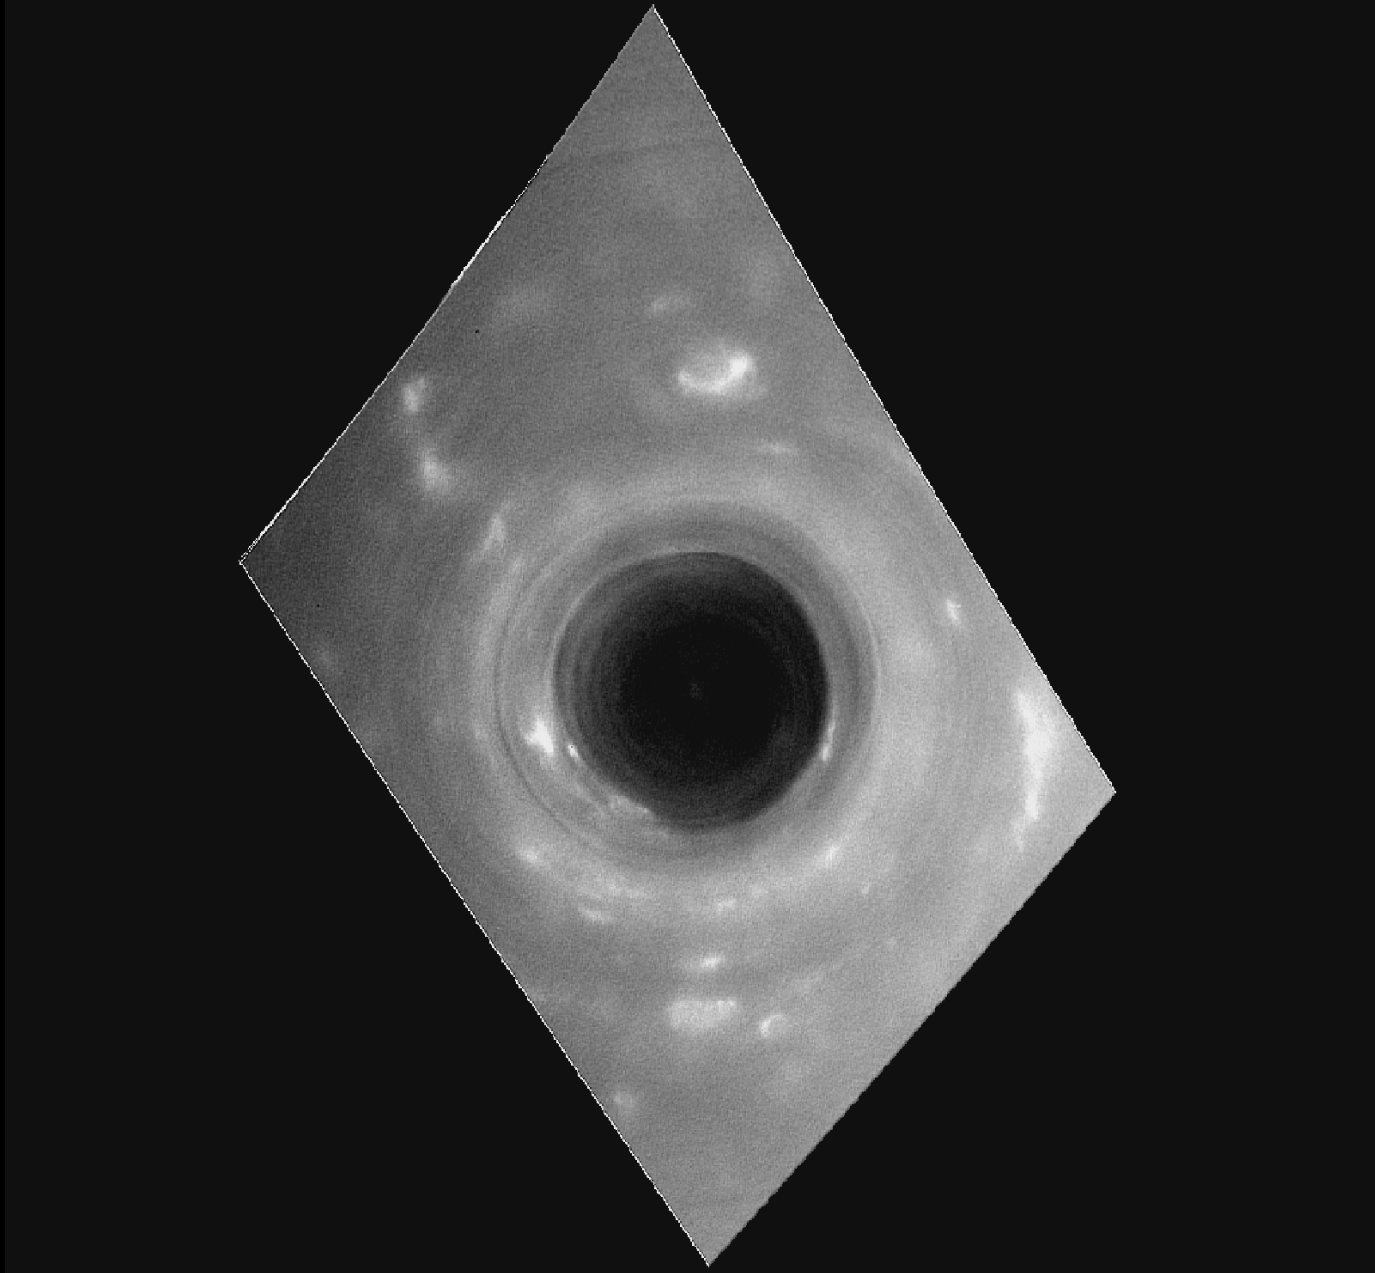

Cassini’s ‘Porthole’ Movie of Saturn

This movie sequence of images from NASA’s Cassini spacecraft shows the view as Cassini swooped over Saturn during the first of its Grand Finale dives between the planet and its rings on April 26, 2017.

The movie comprises one hour of observations as the spacecraft moved southward, beginning with a view of the vortex at Saturn’s north pole, then heading past the outer boundary of the hexagon-shaped jet stream and beyond.

Toward the end of the movie, the camera frame rotates because the spacecraft adjusted its orientation, pointing its high-gain antenna in the direction of the spacecraft’s motion as a protective measure before crossing Saturn’s ring plane.

The speed at which the cloudscape below moves past also increases noticeably during the sequence, as Cassini moves with increasing speed the closer it comes to the planet.

A second, supplemental movie (1 GB .mov file) adds an image of Saturn for reference. The red dot on the Saturn image indicates the location (technically, the center latitude) of each frame in the movie. (The Saturn image was captured by Cassini on May 1, 2016.)

A third, supplemental animation (200 MB .mov file) shows Cassini’s position and orientation above Saturn as the images were being taken, along with the camera’s field of view projected onto the planet.

As the movie frames were captured, the Cassini spacecraft’s altitude above the clouds changed from 45,000 to 4,200 miles (72,400 to 6,700 kilometers); the image scale changed from 5.4 miles (8.7 kilometers) per pixel to 0.5 mile (810 meters) per pixel. The first frame of the movie is centered on the north pole, and the last frame is centered on 18 degree north latitude.

The images in this sequence were captured in visible light using the Cassini wide-angle camera. The original versions of these images, as sent by the spacecraft, have a size of 512 by 512 pixels. The small image size was chosen in order to allow the cameras to take images quickly as Cassini passed over Saturn.

The images, which show Saturn’s curved surface, have been projected onto a flat plane here to enable assembly into a continuous movie sequence. Each image was mapped in polar stereographic projection centered on the camera before being assembled into the movie.

The Cassini mission is a cooperative project of NASA, ESA (the European Space Agency) and the Italian Space Agency. The Jet Propulsion Laboratory, a division of Caltech in Pasadena, manages the mission for NASA’s Science Mission Directorate, Washington. The Cassini orbiter and its two onboard cameras were designed, developed and assembled at JPL. The imaging operations center is based at the Space Science Institute in Boulder, Colorado.

Credit: NASA/JPL-Caltech/Space Science Institute/Hampton University